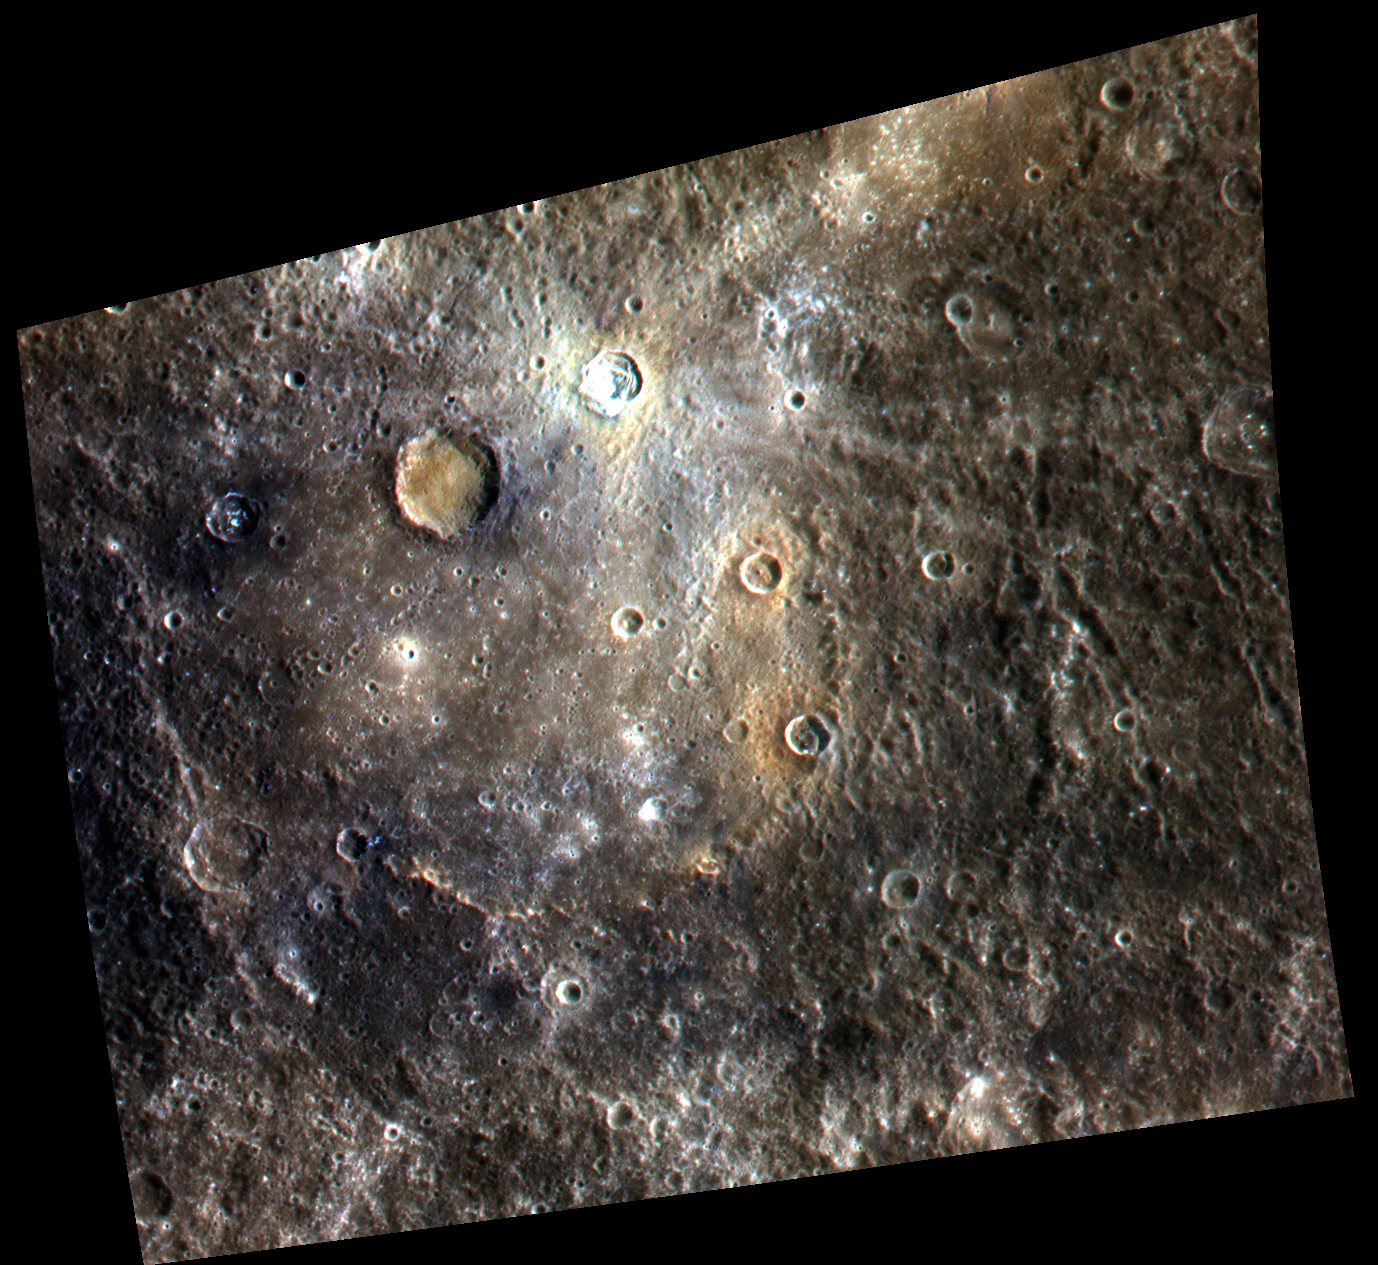

Dominici and Homer – in Color!

Dominici crater, the very bright crater to the top of this image, exhibits bright rays and contains hollows. This crater lies upon the peak ring of Homer Basin, a very degraded peak ring basin that has been filled by volcanism. This image contains several examples of craters that have excavated materials from depth that are spectrally distinct from the surface volcanic layers, providing windows into the subsurface. MESSENGER scientists are estimating the approximate depths of these spectrally distinct materials by applying knowledge of how impacts excavate material during the cratering process. The 1000, 750, and 430 nm bands of the Wide Angle Camera are displayed in red, green, and blue, respectively.

This image was acquired as a high-resolution targeted observation. Targeted observations are images of a small area on Mercury’s surface at resolutions much higher than the 250-meter/pixel (820 feet/pixel) morphology base map or the 1-kilometer/pixel (0.6 miles/pixel) color base map. It is not possible to cover all of Mercury’s surface at this high resolution during MESSENGER’s one-year mission, but several areas of high scientific interest are generally imaged in this mode each week.

The MESSENGER spacecraft is the first ever to orbit the planet Mercury, and the spacecraft’s seven scientific instruments and radio science investigation are unraveling the history and evolution of the Solar System’s innermost planet. Visit the Why Mercury? section of this website to learn more about the key science questions that the MESSENGER mission is addressing. During the one-year primary mission, MDIS is scheduled to acquire more than 75,000 images in support of MESSENGER’s science goals.

Date acquired: September 03, 2011
Image Mission Elapsed Time (MET): 223573004, 223573008, 223573012
Image ID: 714331, 714332, 714333
Instrument: Wide Angle Camera (WAC) of the Mercury Dual Imaging System (MDIS)
WAC filter: 9 (1000 nanometers), 7 (750 nanometers), 6 (433 nanometers) as red-green-blue
Center Latitude: -1.38°
Center Longitude: 323.5° E
Resolution: 338 meters/pixel
Scale: Dominici crater is approximately 20 km (12 mi.) in diameter.
Incidence Angle: 36.1°
Emission Angle: 36.6°
Phase Angle: 71.8°

These images are from MESSENGER, a NASA Discovery mission to conduct the first orbital study of the innermost planet, Mercury. For information regarding the use of images, see the MESSENGER image use policy.

Credit: NASA/Johns Hopkins University Applied Physics Laboratory/Carnegie Institution of Washington